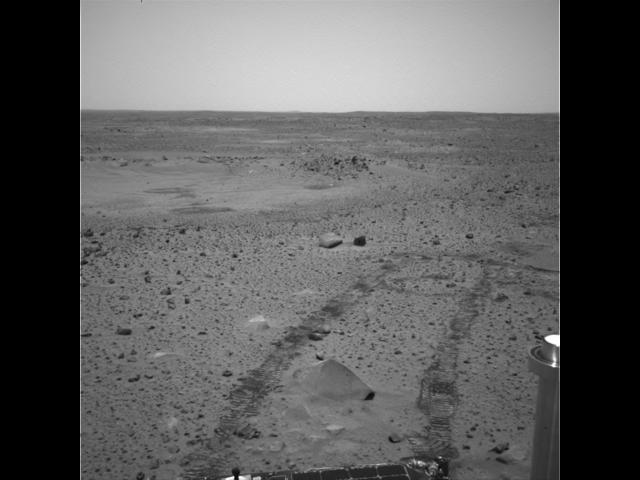

Spirit Self-motivates

The Mars Exploration Rover Spirit drove itself 1 meter (3 feet) out of 6.4 meters (21 feet) at Gusev Crater, Mars, on Feb. 8, 2004, the 36th sol of its mission. This image shows the tracks it created in the martian soil as it drove straight ahead, then to the left. The rover also drove over Adirondack (seen in image bottom center), the bright rock that was targeted by Spirit’s rock abrasion tool, on its way to a rock target called White Boat. This was the first test of the rover’s autonomous system, which will be used many times in the days to come.

Credit: NASA/JPL